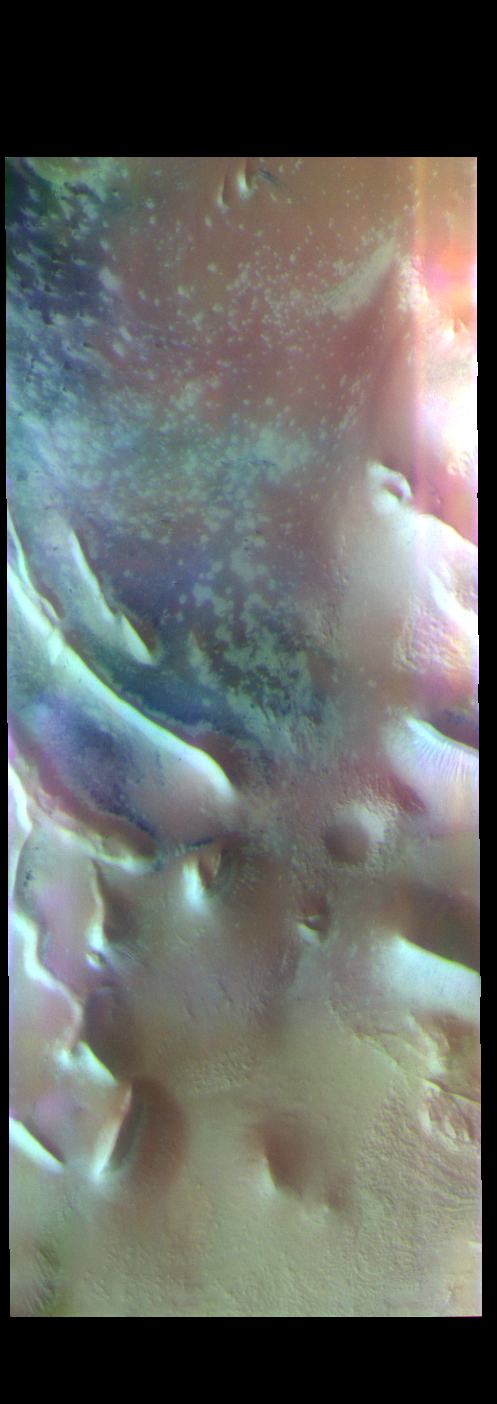

Angustus Labyrinthus – False Color

The THEMIS VIS camera contains 5 filters. The data from different filters can be combined in multiple ways to create a false color image. These false color images may reveal subtle variations of the surface not easily identified in a single band image. Today’s false color image shows part of Angustus Labyrinthus, a unique region near the south polar cap. The linear ridges are believed to have formed by volcanic and tectonic forces, where magma filled fractures in the subsurface and then erosion revealed the magmatic material.

Credit: NASA/JPL-Caltech/ASU